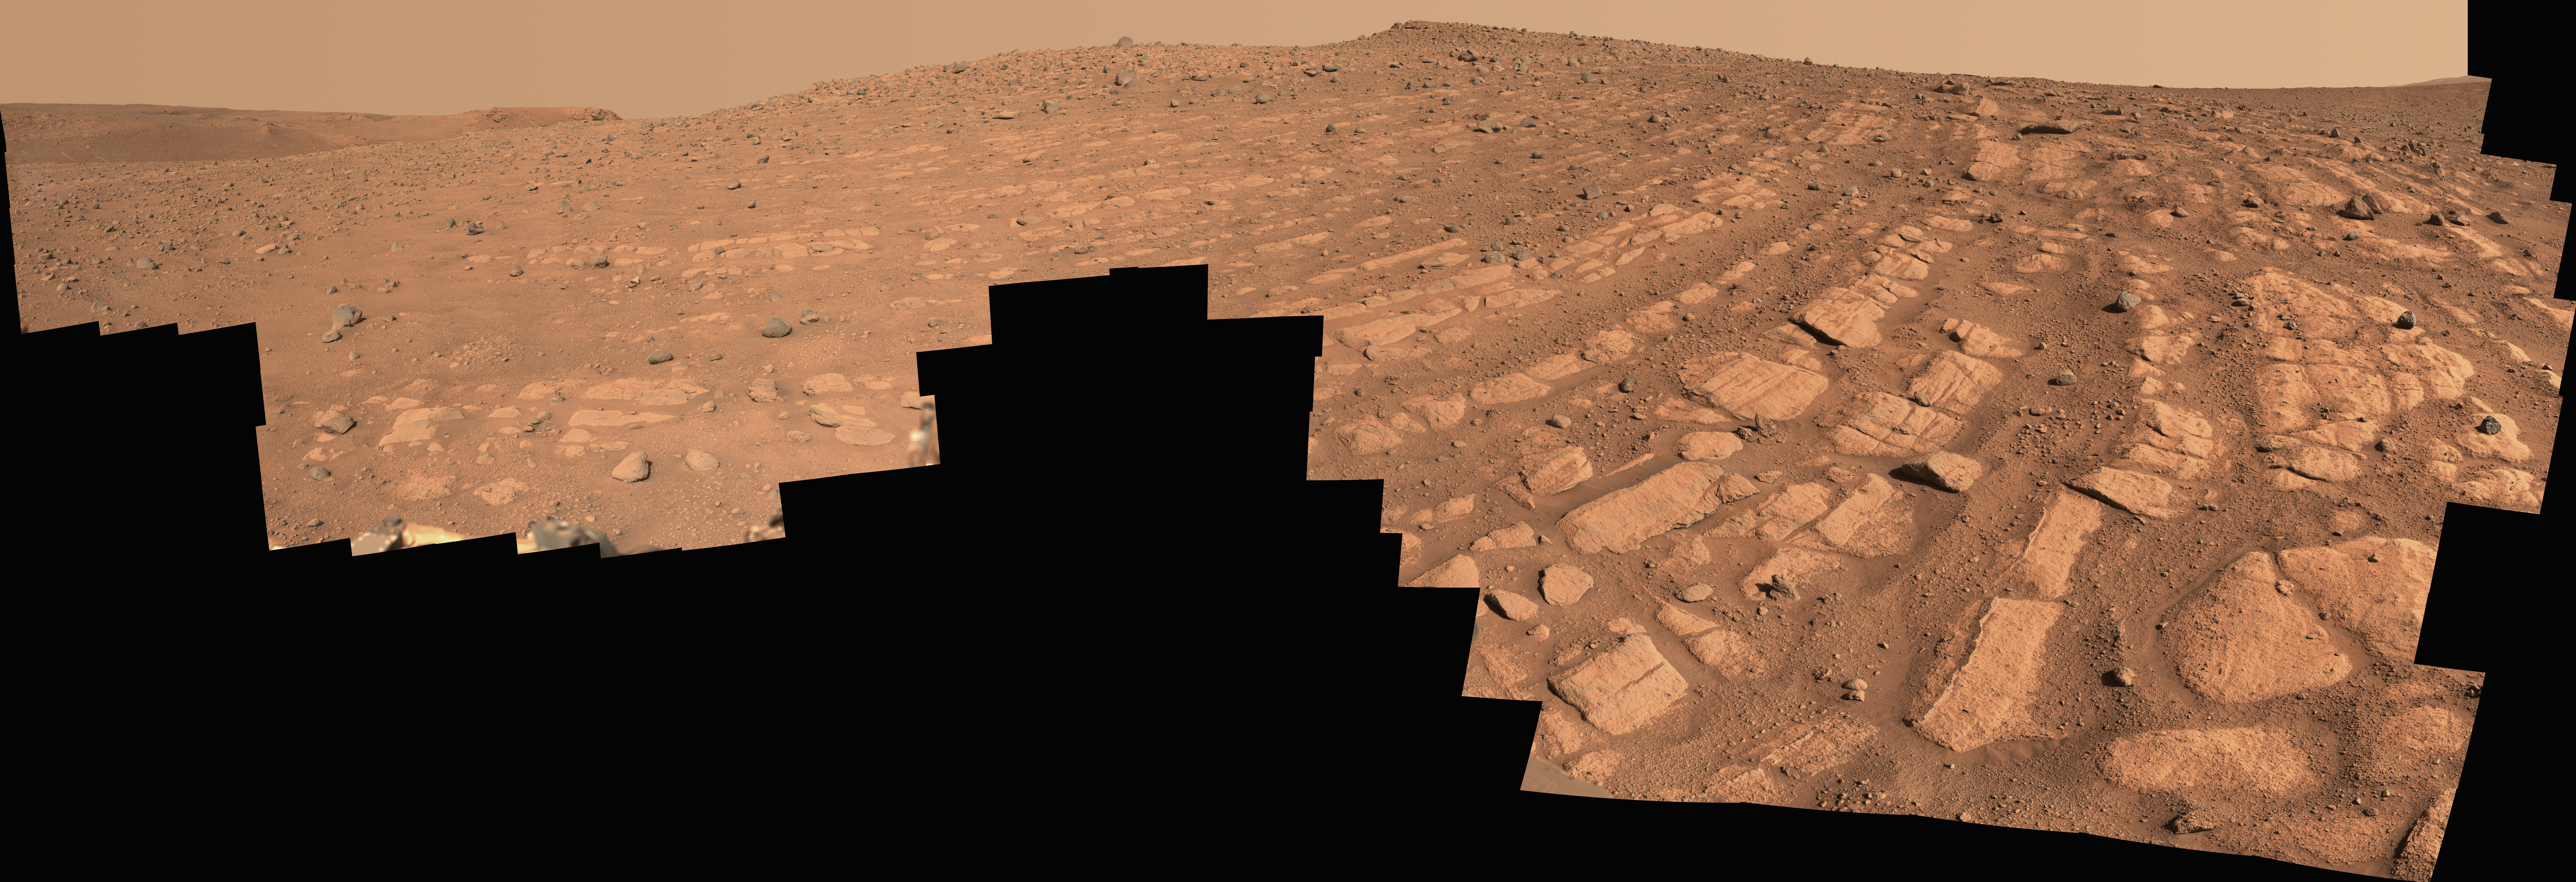

Curved Bands of Rocks at ‘Skrinkle Haven’

Main image – maximum resolution version, 43783 x 14997 pixels (152 MB)

Figure A image – maximum resolution version, 43783 x 14997 pixels (236 MB)

Scientists think that the bands of rocks seen in this image may have been formed by a very fast, deep river – the first of its kind evidence has been found for on Mars. NASA’s Perseverance Mars rover captured this mosaic at a location nicknamed “Skrinkle Haven” using its Mastcam-Z camera between Feb. 28 and March 9, 2023 (between the 721st and 729th Martian days, or sols, of the mission).

The mosaic is made up of 203 individual images that were stitched together after being sent back from Mars. This natural color view is approximately how the scene would appear to an average person if they were on Mars.

Figure A is an enhanced color view that exaggerates subtle color differences in the scene.

“Skrinkle Haven” offers the clearest example of these curved rock layers – called “the curvilinear unit” – that had previously only been seen from space. Scientists are now debating what kind of powerfully flowing water formed those curves: a river like the Mississippi, which winds snakelike across the landscape, or a braided river like Nebraska’s Platte, which forms small islands of sediment called sandbars.

When viewed from the ground, the curved layers are arranged in rows, and appear to ripple out across the landscape. They could be the remnants of a river’s banks that shifted over time – or the remnants of sandbars that formed in the river. The layers were likely much taller in the past; scientists suspect that after these piles of sediment turned to rock, they were sand-blasted by wind over the course of eons and carved down to their present size.

Arizona State University leads the operations of the Mastcam-Z instrument, working in collaboration with Malin Space Science Systems in San Diego, on the design, fabrication, testing, and operation of the cameras, and in collaboration with the Niels Bohr Institute of the University of Copenhagen on the design, fabrication, and testing of the calibration targets.

A key objective for Perseverance’s mission on Mars is astrobiology, including the search for signs of ancient microbial life. The rover will characterize the planet’s geology and past climate, pave the way for human exploration of the Red Planet, and be the first mission to collect and cache Martian rock and regolith (broken rock and dust).

Subsequent NASA missions, in cooperation with ESA (European Space Agency), would send spacecraft to Mars to collect these sealed samples from the surface and return them to Earth for in-depth analysis.

The Mars 2020 Perseverance mission is part of NASA’s Moon to Mars exploration approach, which includes Artemis missions to the Moon that will help prepare for human exploration of the Red Planet.

NASA’s Jet Propulsion Laboratory, which is managed for the agency by Caltech in Pasadena, California, built and manages operations of the Perseverance rover.

Credit: NASA/JPL-Caltech/ASU/MSSS